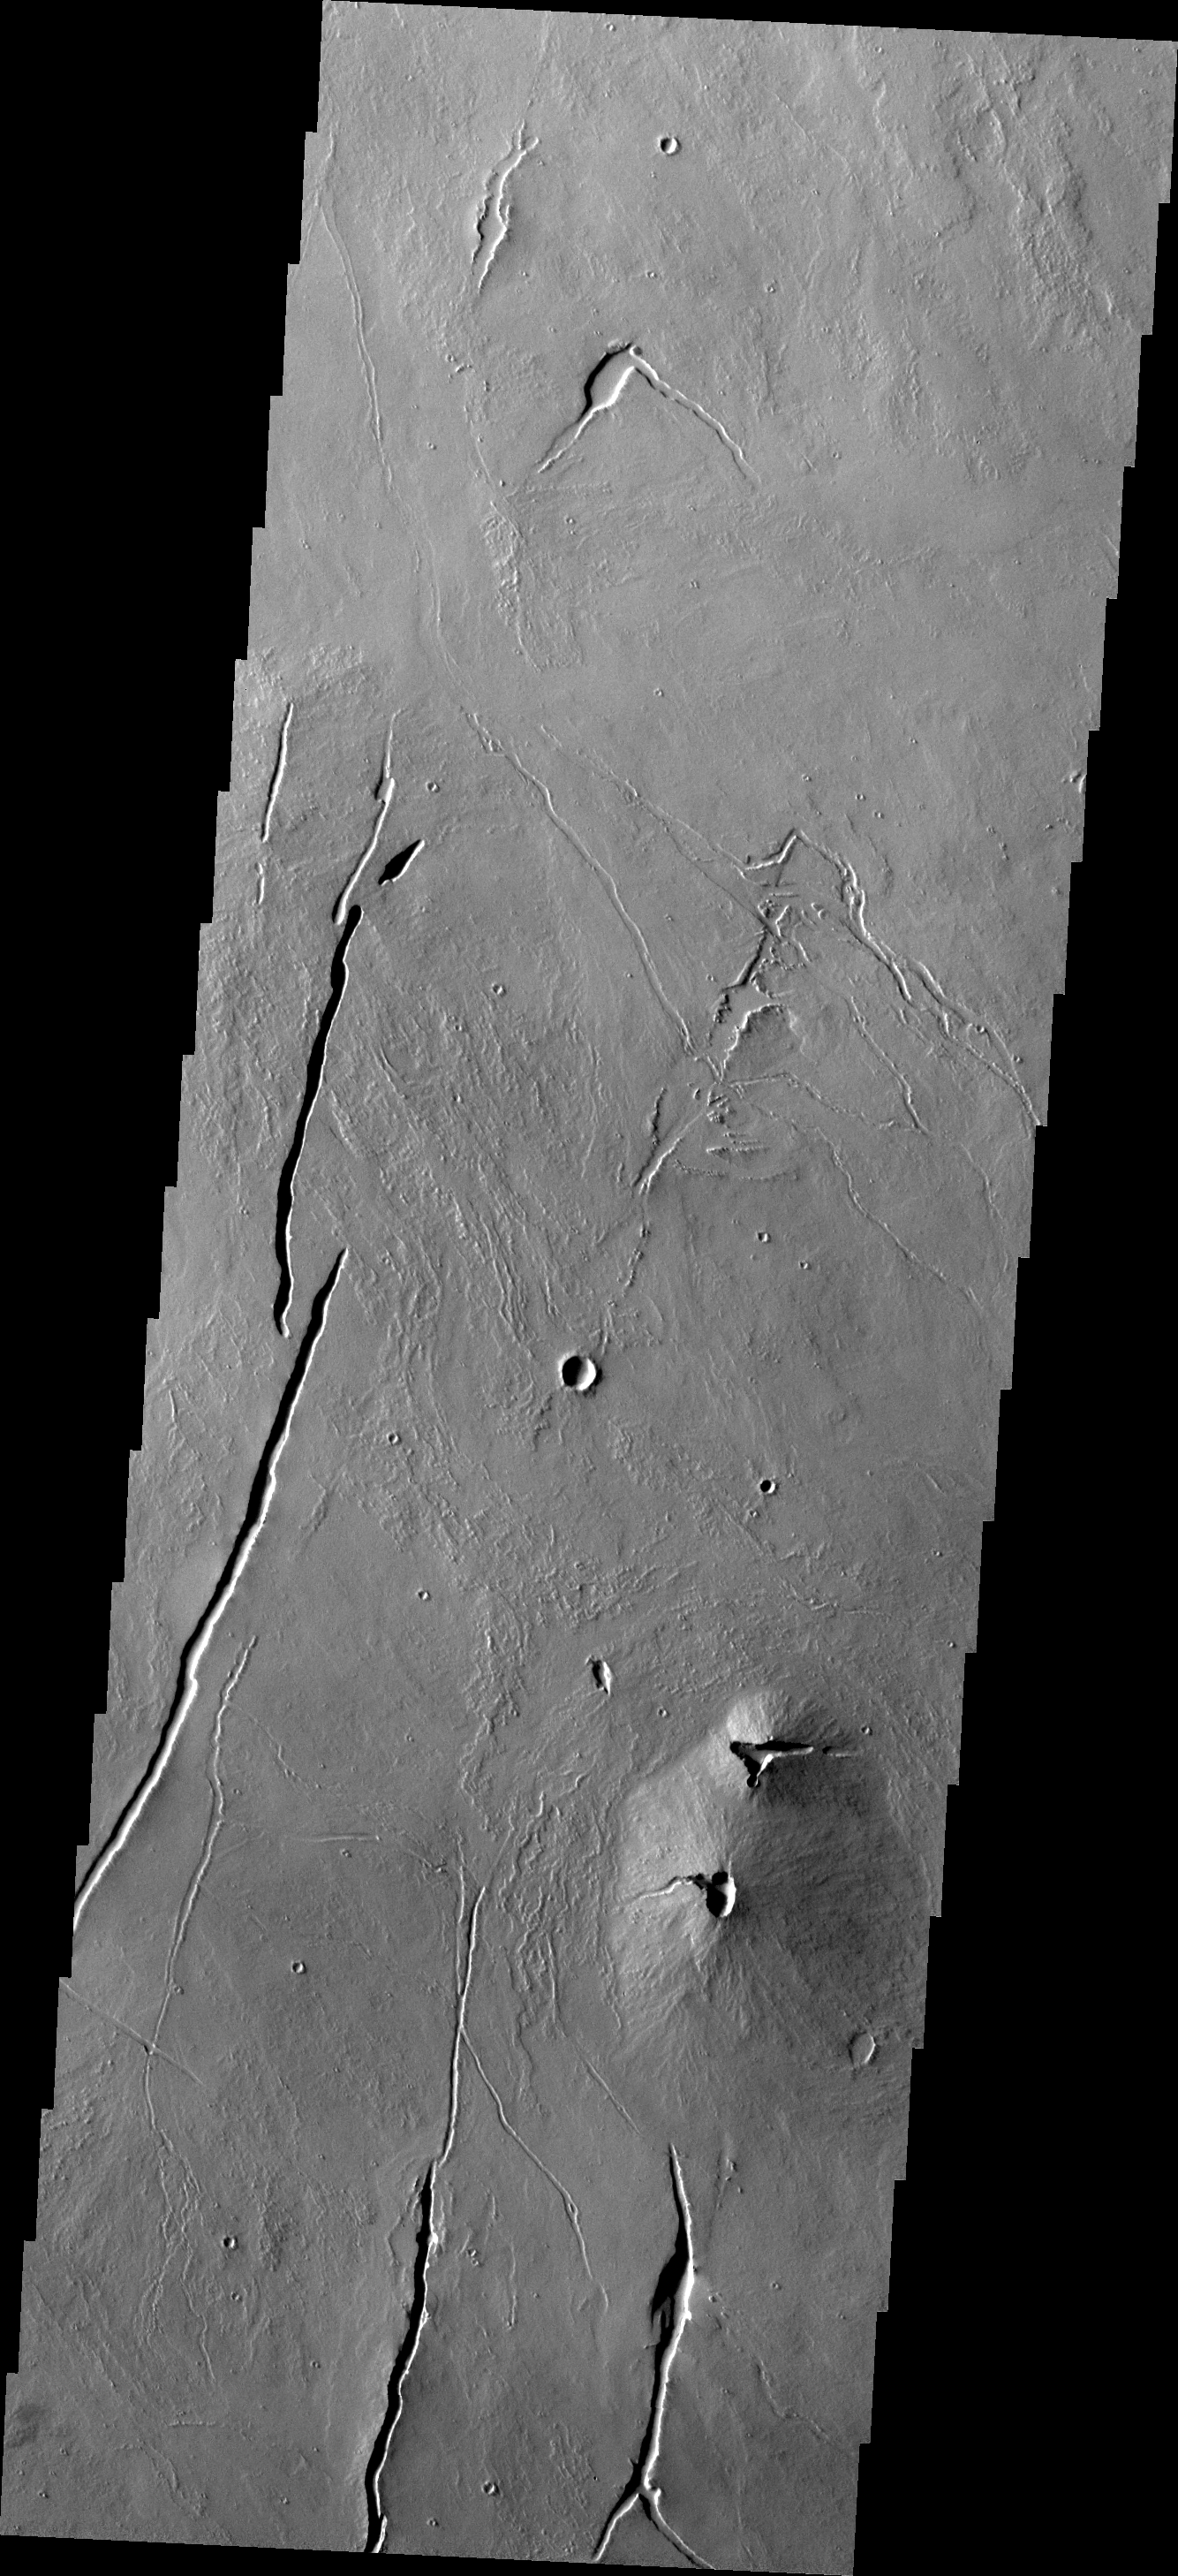

Volcano

This small volcano formed at one of the numerous volcanic vents located in the Tharsis region.

Image information: VIS instrument. Latitude 5.0N, Longitude 254.6E. 18 meter/pixel resolution.

Please see the THEMIS Data Citation Note for details on crediting THEMIS images.

Note: this THEMIS visual image has not been radiometrically nor geometrically calibrated for this preliminary release. An empirical correction has been performed to remove instrumental effects. A linear shift has been applied in the cross-track and down-track direction to approximate spacecraft and planetary motion. Fully calibrated and geometrically projected images will be released through the Planetary Data System in accordance with Project policies at a later time.

NASA’s Jet Propulsion Laboratory manages the 2001 Mars Odyssey mission for NASA’s Office of Space Science, Washington, D.C. The Thermal Emission Imaging System (THEMIS) was developed by Arizona State University, Tempe, in collaboration with Raytheon Santa Barbara Remote Sensing. The THEMIS investigation is led by Dr. Philip Christensen at Arizona State University. Lockheed Martin Astronautics, Denver, is the prime contractor for the Odyssey project, and developed and built the orbiter. Mission operations are conducted jointly from Lockheed Martin and from JPL, a division of the California Institute of Technology in Pasadena.

Credit: NASA/JPL/ASU